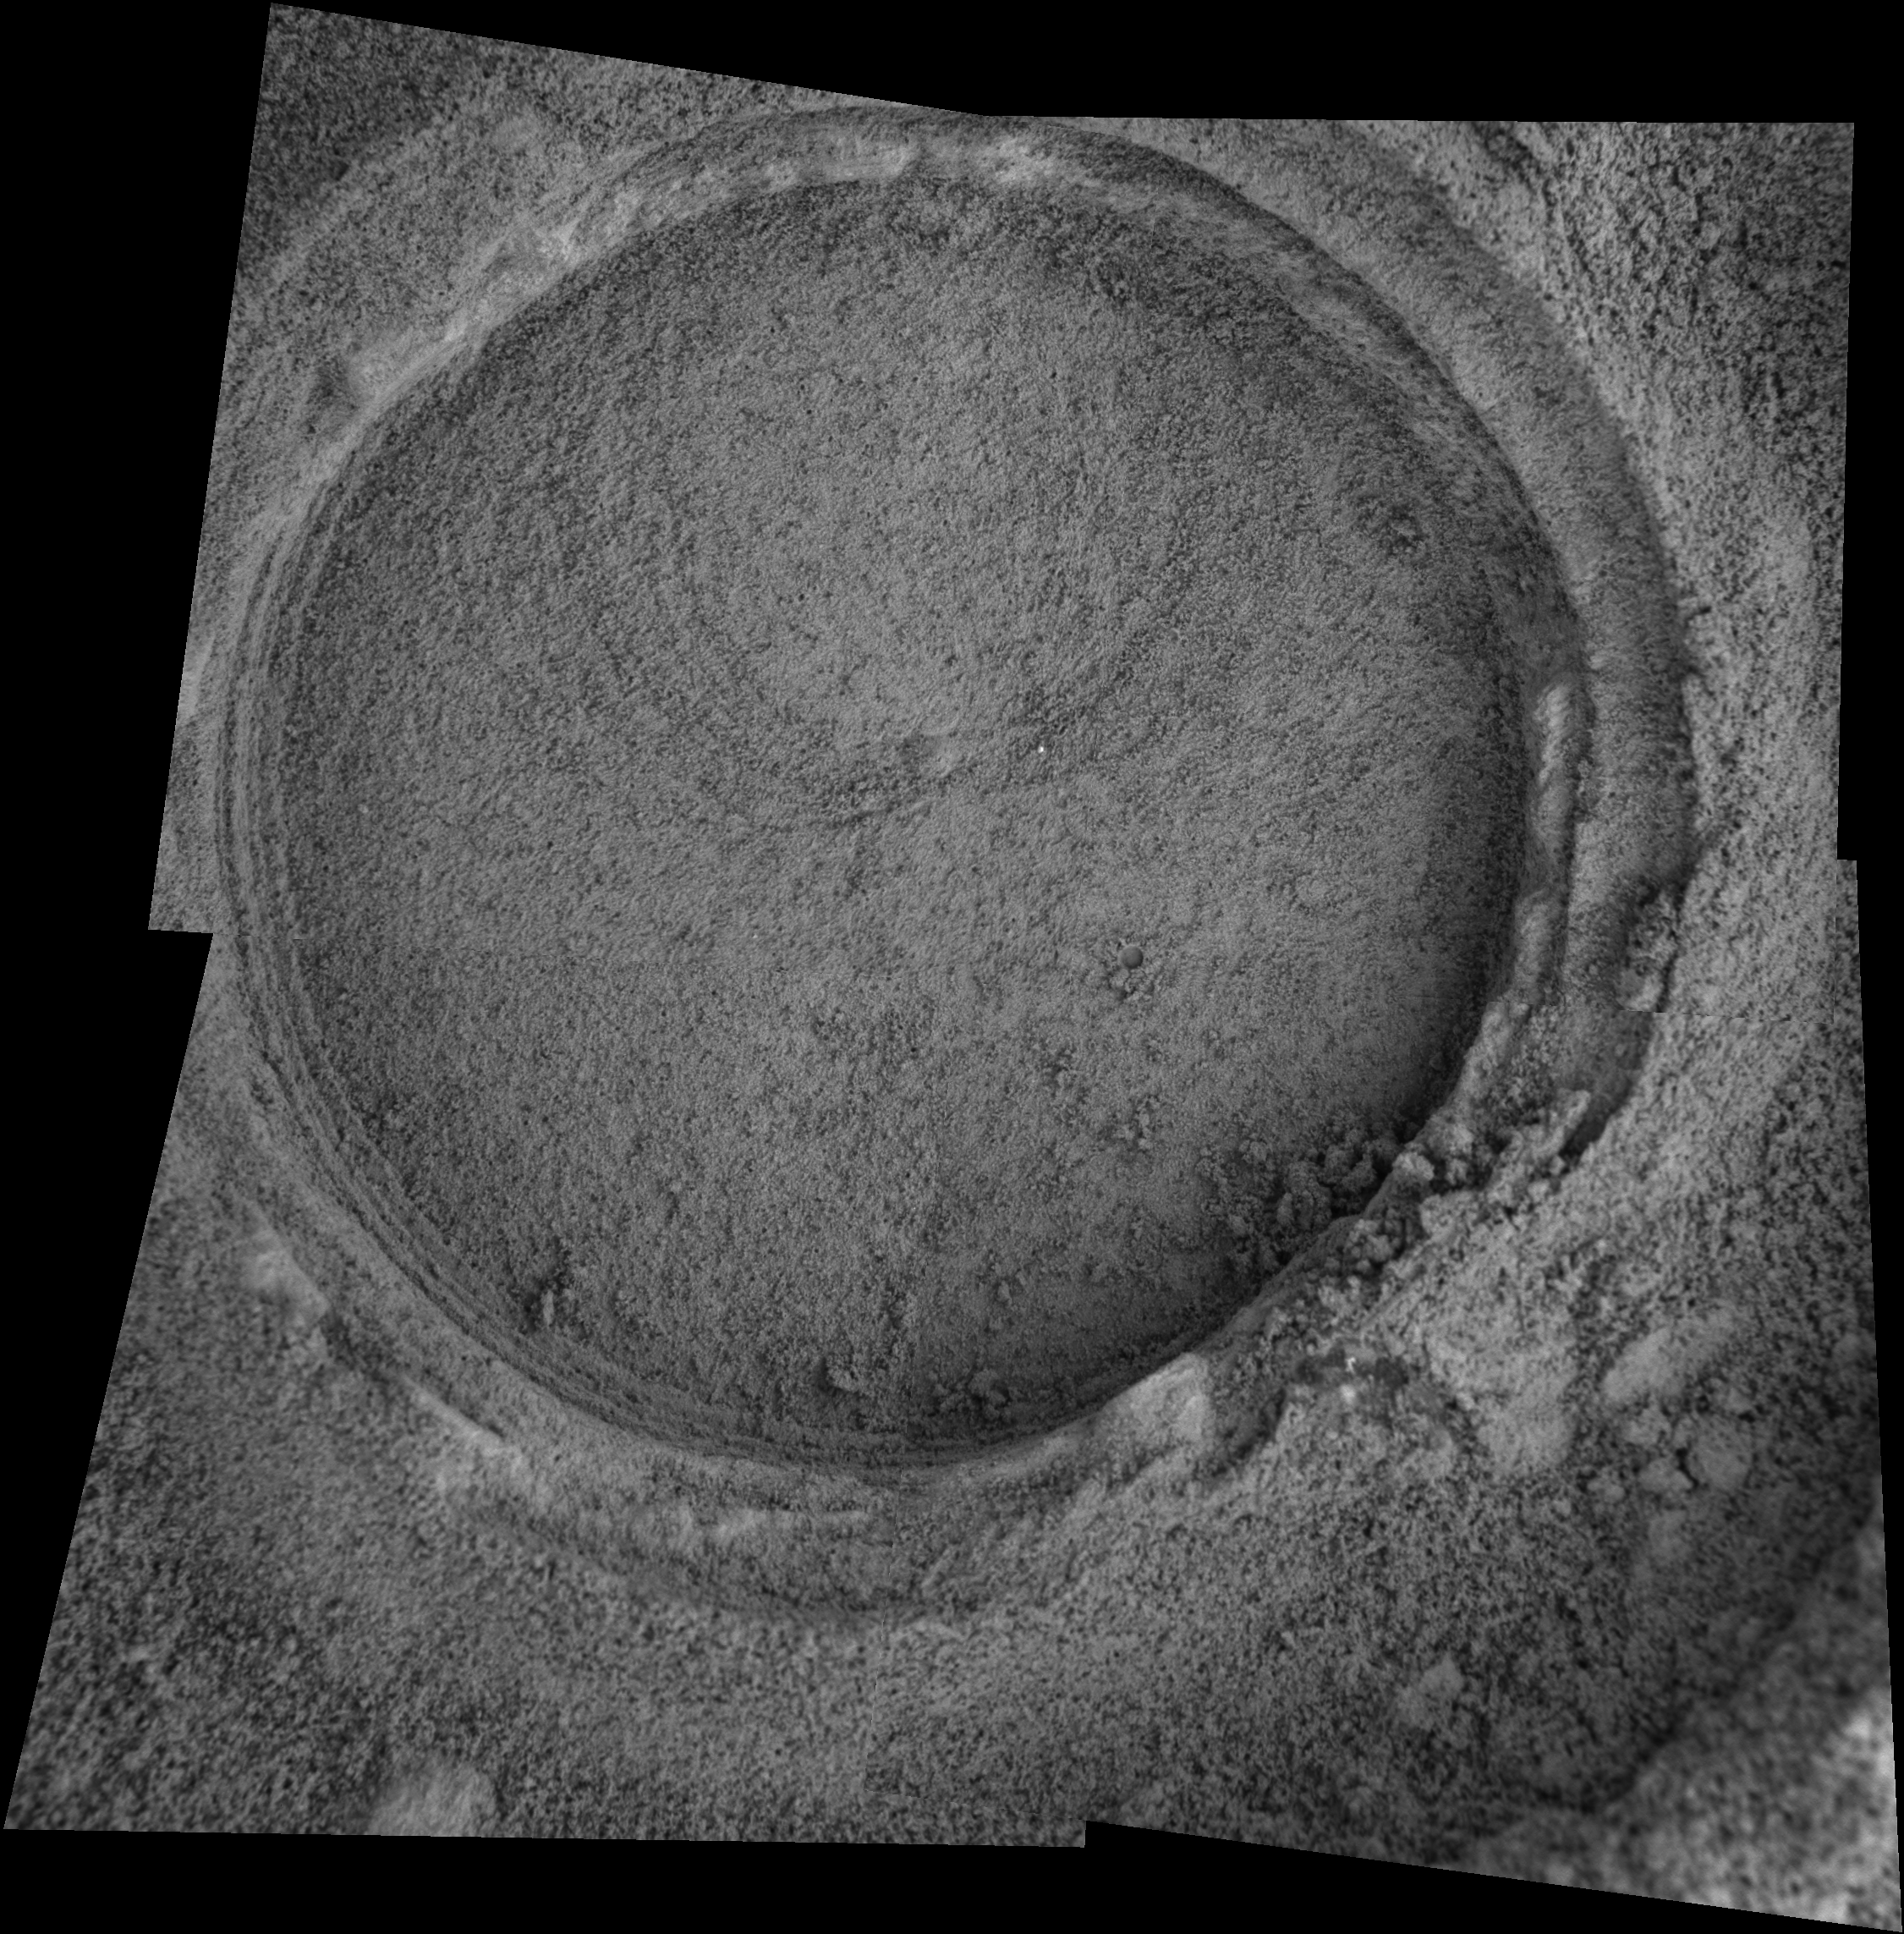

‘Bylot’ Up Close

This image taken by the Mars Exploration Rover Opportunity shows a target dubbed “Bylot” on the slopes of “Endurance Crater.” Opportunity dug a hole into the target with its rock abrasion tool, then captured this picture with its microscopic imager on sol 196 (Aug. 12, 2004). The image mosaic is about 6 centimeters (2.4 inches) across.

Credit: NASA/JPL/Cornell/USGS